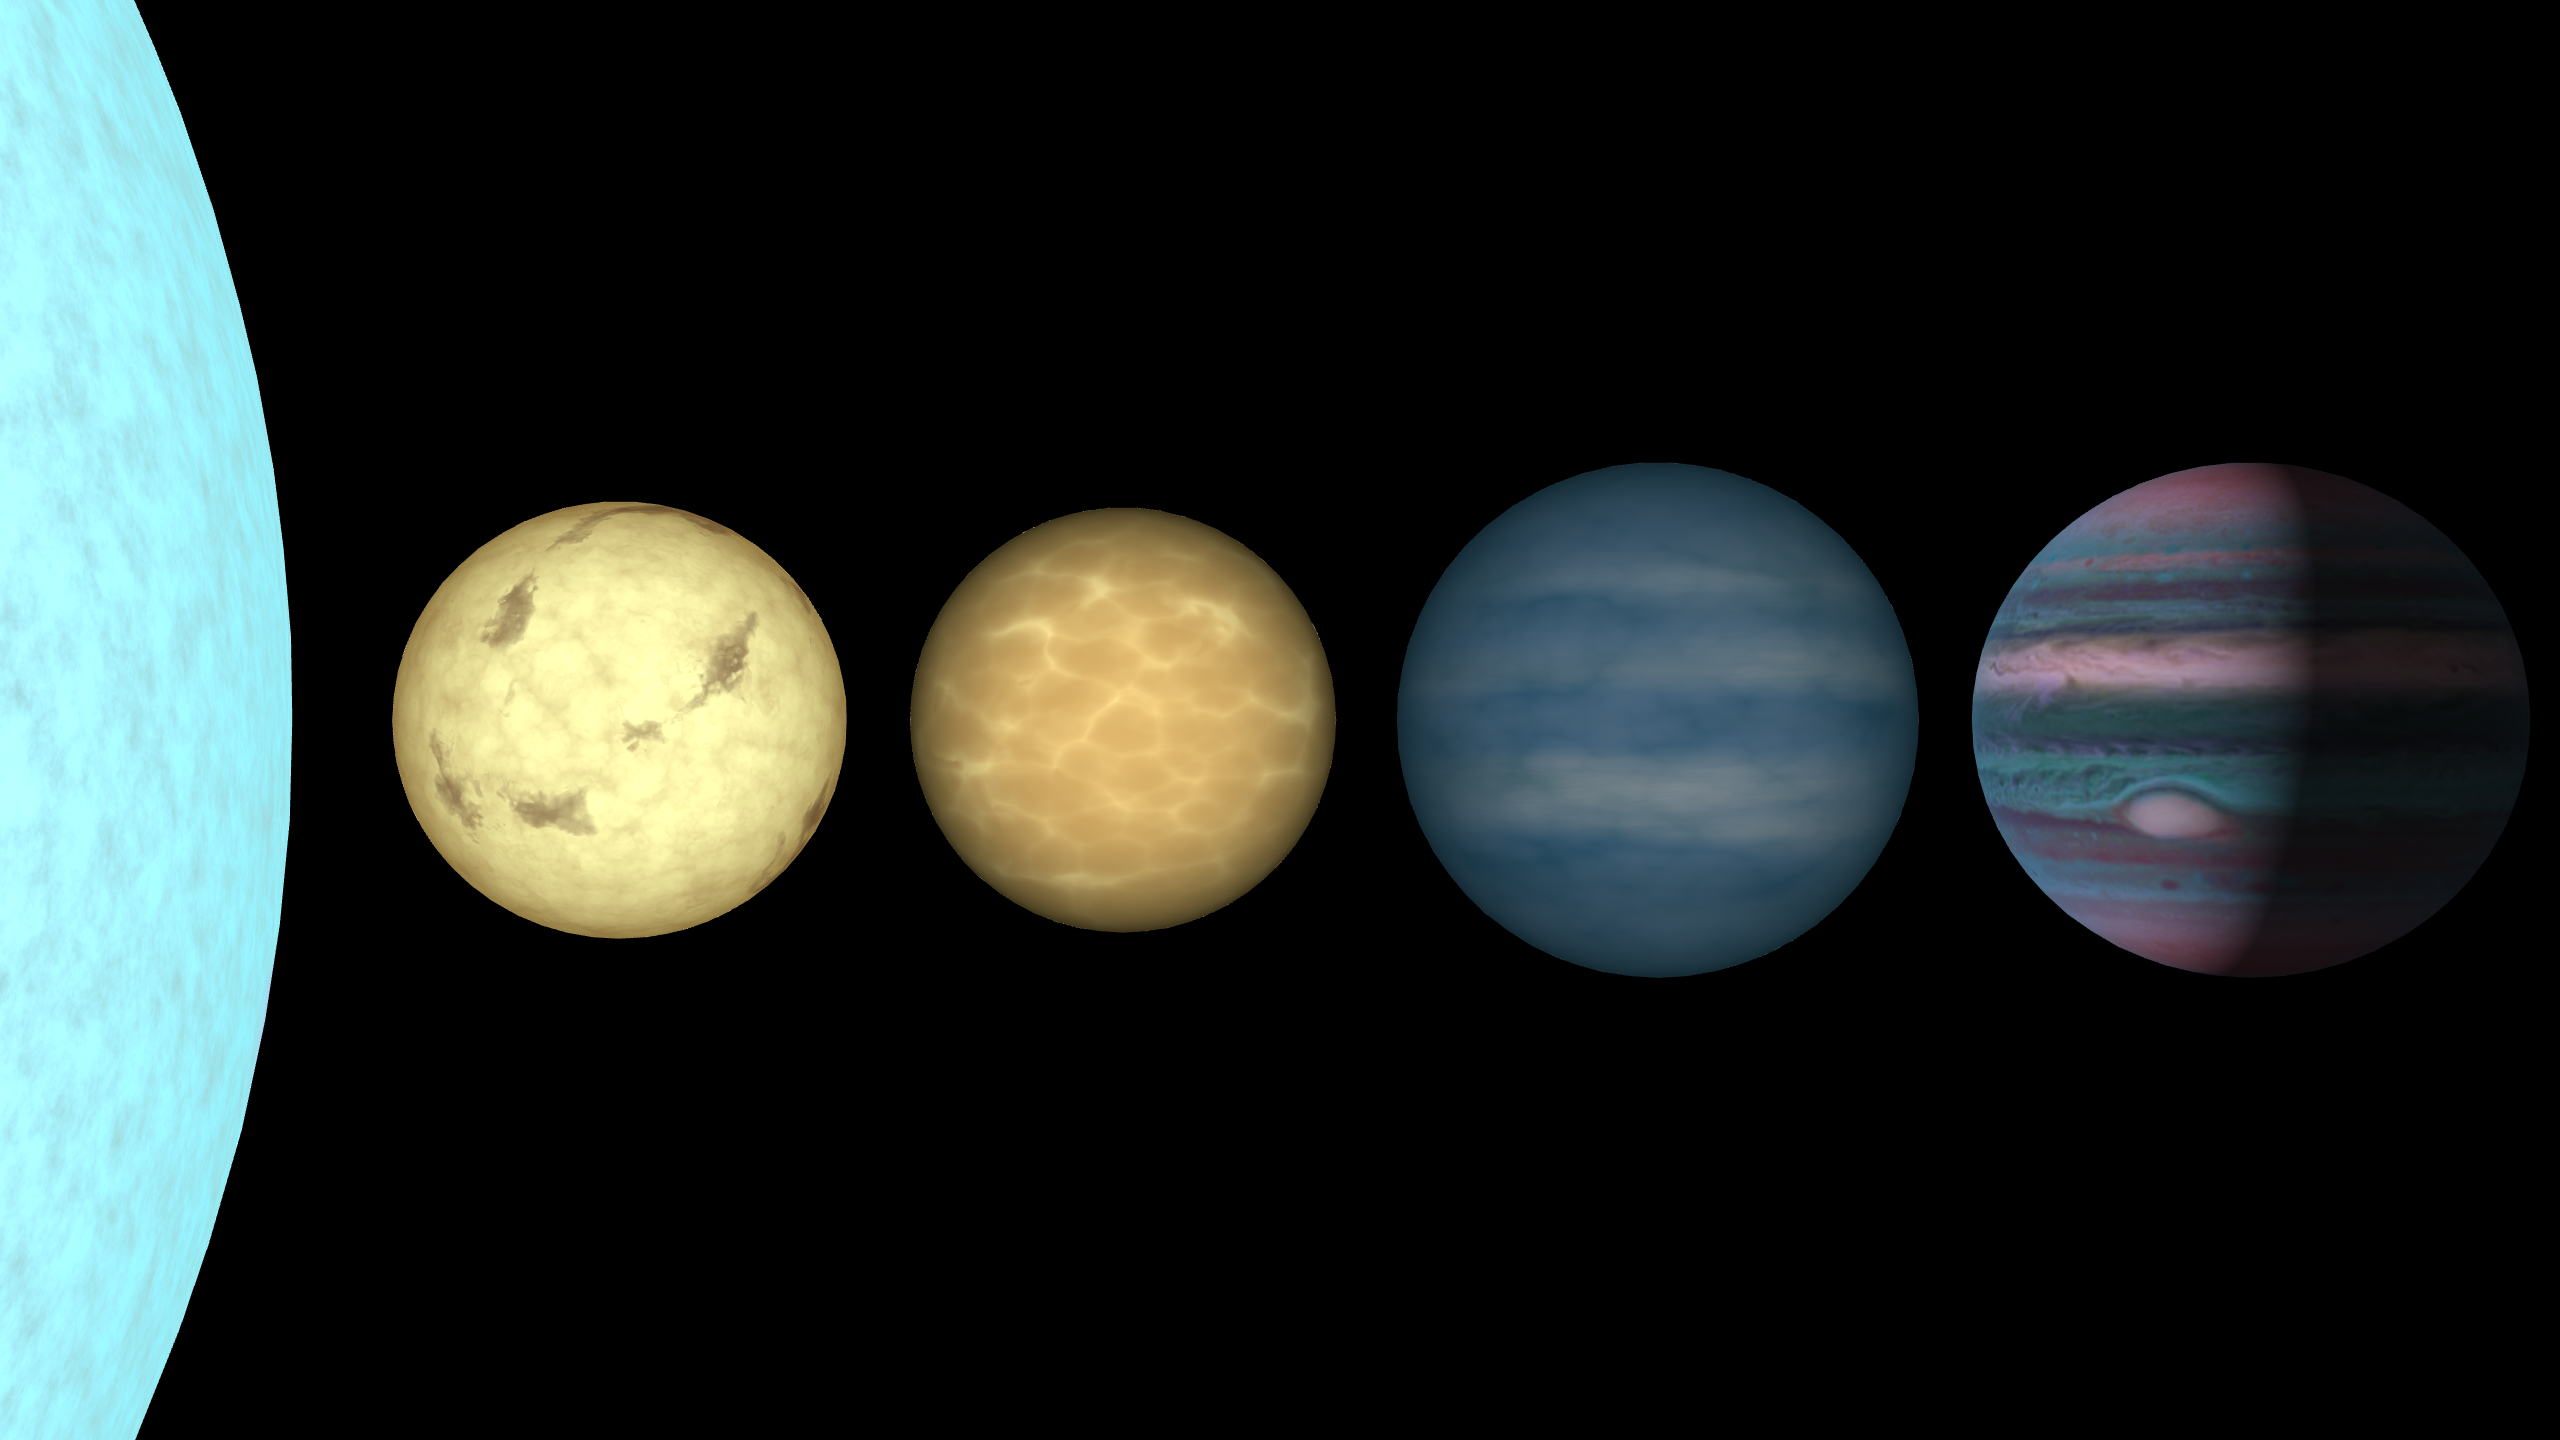

Sequence of Brown Dwarfs and Planets in Infrared Light

This figure shows an artist's rendition comparing brown dwarfs to stars and planets. All objects are plotted to the same scale. On the far left is the limb of the Sun. To its right is shown a very low mass star (a so-called "late-M dwarf"), a couple of brown dwarfs (a hotter "L dwarf" and a cooler "T dwarf"), and the planet Jupiter. These objects have masses ranging from 1050 times that of Jupiter (for the Sun) through 75, 65, 30, and 1 Jupiter mass for the late-M dwarf, L dwarf, T dwarf, and Jupiter, respectively. The colors of the brown dwarfs are chosen to match an age of 1 billion years. Despite the range in mass, all four of the low-mass objects are approximately the same size, ten times smaller than the diameter of the Sun. The infrared-light shows the same objects as they might appear to eyes sensitive to near-infrared light. Here the M and L dwarfs are slightly orange or red compared to the Sun, but the T dwarf is distinctly blue due to a lack of light in the "green" and "red" caused by absorption from methane. Methane is also abundant in the atmosphere of Jupiter and this, along with the clouds and bands of other complex molecules, gives it alternating patches of pink and blue.

Credit: NASA/JPL-Caltech/R. Hurt (SSC)